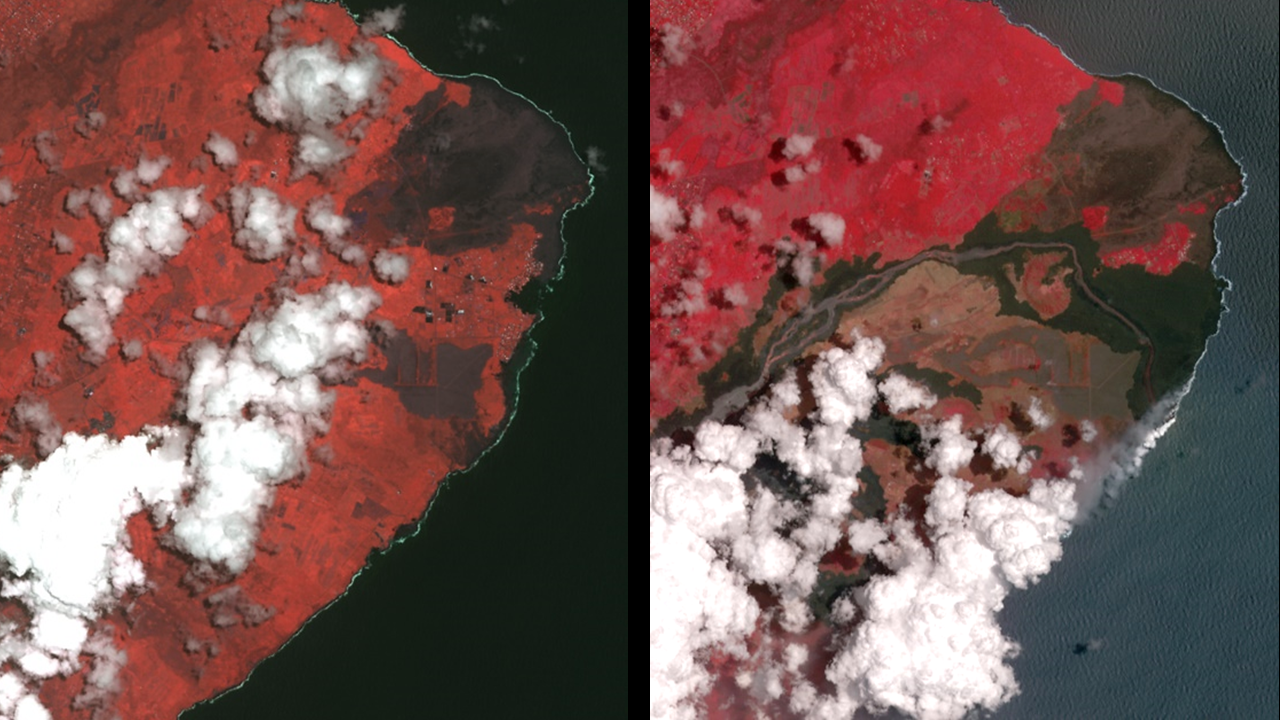

Dramatic Changes from Kilauea Leilani Estates Lava Flows Seen by NASA Spacecraft

The Advanced Spaceborne Thermal Emission and Reflection (ASTER) instrument onboard NASA’s Terra spacecraft obtained near-infrared data of the ongoing Kilauea volcano eruption and its impact on the Leilani Estates area on May 15, 2018 (left) and June 23, 2018 (right). The current eruption began May 3. Red areas are vegetated, while white areas are clouds or volcanic plumes. The new dark areas show where the ground has been covered with lava flows. The lava seen here, flowing a high rate of volume from a vent designated Fissure 8, flowed eastward to the coast. In early June 2018, these rapidly moving flows destroying hundreds of homes in and around the towns of Vacationland and Kapoho, and filled in Kapoho Bay. The flows are now creating a new broad delta, extending the island of Hawaii. A plume has formed where incandescent lava flows into the Pacific. In the ASTER observation obtained on June 23, a well-developed leveed and perched lava channel flowing from left to right is clearly seen. For the month of June, flow activity was mostly confined to Fissure 8 and areas fed by this lava channel. The image was acquired June 23, 2018, covers an area of about 14 by 14 miles (23 by 23 kilometers), and is located at 19.6 degrees north, 154.9 degrees west.

With its 14 spectral bands from the visible to the thermal infrared wavelength region and its high spatial resolution of about 50 to 300 feet (15 to 90 meters), ASTER images Earth to map and monitor the changing surface of our planet. ASTER is one of five Earth-observing instruments launched Dec. 18, 1999, on Terra. The instrument was built by Japan’s Ministry of Economy, Trade and Industry. A joint U.S./Japan science team is responsible for validation and calibration of the instrument and data products.

The broad spectral coverage and high spectral resolution of ASTER provides scientists in numerous disciplines with critical information for surface mapping and monitoring of dynamic conditions and temporal change. Example applications are monitoring glacial advances and retreats; monitoring potentially active volcanoes; identifying crop stress; determining cloud morphology and physical properties; wetlands evaluation; thermal pollution monitoring; coral reef degradation; surface temperature mapping of soils and geology; and measuring surface heat balance.

The U.S. science team is located at NASA’s Jet Propulsion Laboratory in Pasadena, Calif. The Terra mission is part of NASA’s Science Mission Directorate, Washington.

Credit: NASA/METI/AIST/Japan Space Systems, and U.S./Japan ASTER Science Team